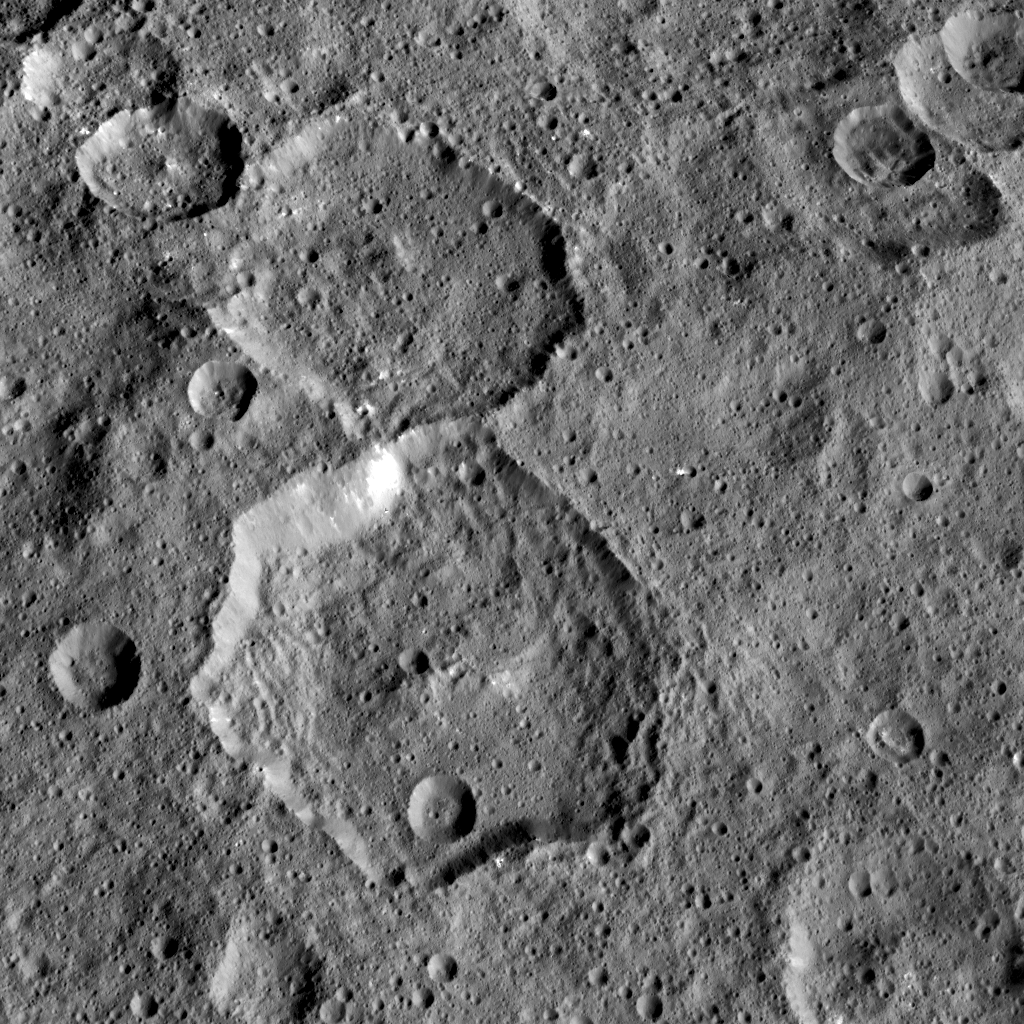

Fejokoo Crater

NASA’s Dawn mission has found that craters on Ceres show a diversity of shapes that provide important clues about the structure of Ceres’ subsurface.

The bottom half of this pair of craters is called Fejokoo, named after the Nigerian god who supplied yams. The hexagonal shape of that 42-mile (68-kilometer) crater is probably due to the presence of fractures in the crust, along which the crater rims tend to align.

Polygonal craters are frequent on Ceres. Most display six or seven sides, like in the case of Fejokoo, but a few nonagons — nine-sided shapes — have been discovered. Polygonal craters are also commonly found on other solar system bodies, such as Mars, Earth’s moon and icy moons of giant planets.

Dawn took this image on May 4, 2015, from an altitude of 915 miles (1,470 kilometers). The image has a resolution of 450 feet (140 meters) per pixel.

Dawn’s mission is managed by JPL for NASA’s Science Mission Directorate in Washington. Dawn is a project of the directorate’s Discovery Program, managed by NASA’s Marshall Space Flight Center in Huntsville, Alabama. UCLA is responsible for overall Dawn mission science. Orbital ATK, Inc., in Dulles, Virginia, designed and built the spacecraft. The German Aerospace Center, the Max Planck Institute for Solar System Research, the Italian Space Agency and the Italian National Astrophysical Institute are international partners on the mission team.

Credit: NASA/JPL-Caltech/UCLA/MPS/DLR/IDA